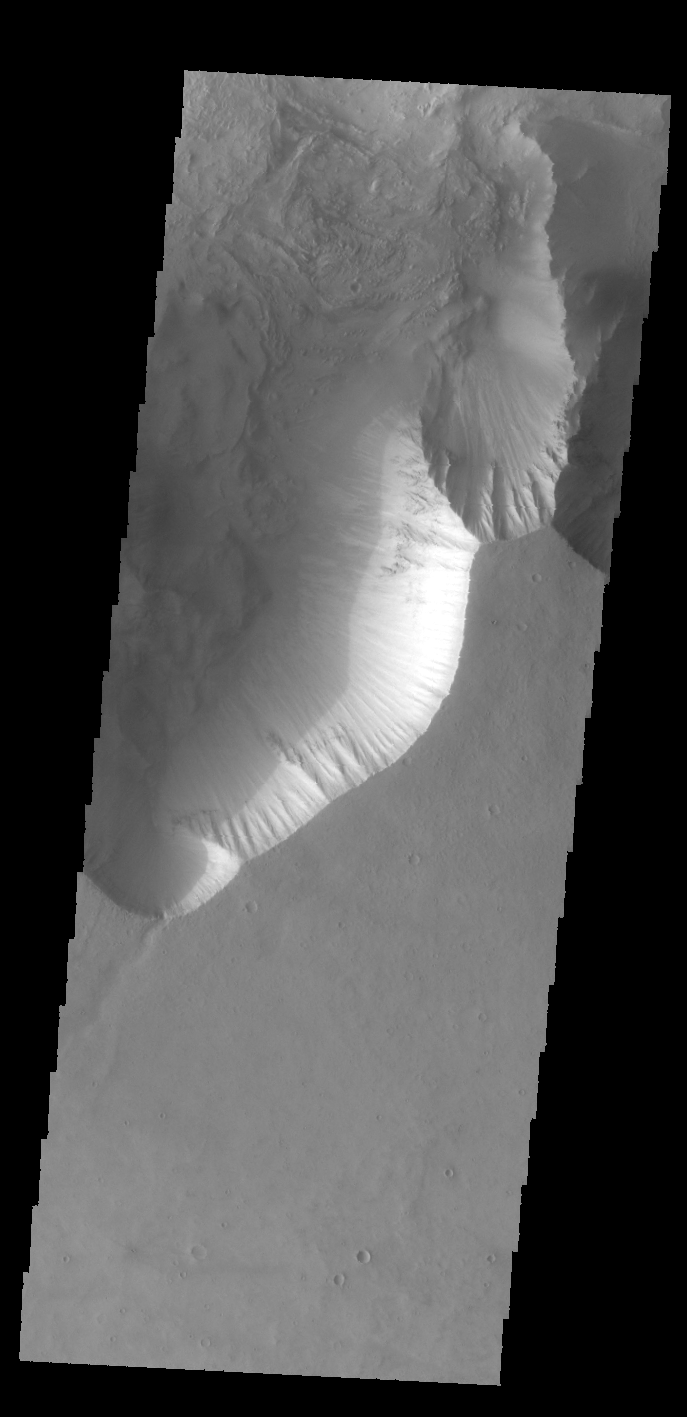

Candor Chasma

Today’s VIS image shows part of Candor Chasma.

Credit: NASA/JPL-Caltech/ASU